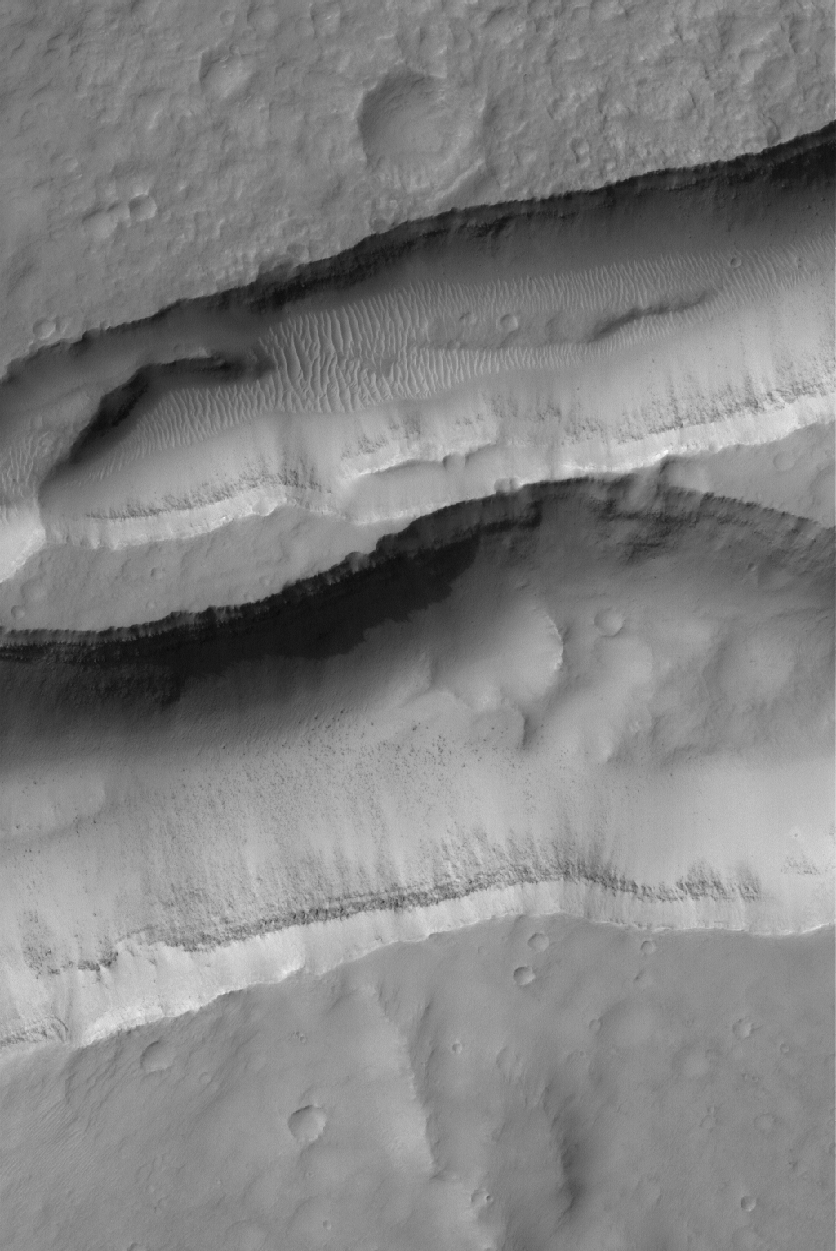

Sirenum Troughs

16 March 2005
This Mars Global Surveyor (MGS) Mars Orbiter Camera (MOC) image shows layered material in the walls of troughs in the Sirenum Fossae region. Also notice large windblown ripples and boulders on their floors.

Location near: 31.7°S, 151.9°W
Image width: ~3 km (~1.9 mi)
Illumination from: upper left
Season: Southern Winter

Credit: NASA/JPL/Malin Space Science Systems